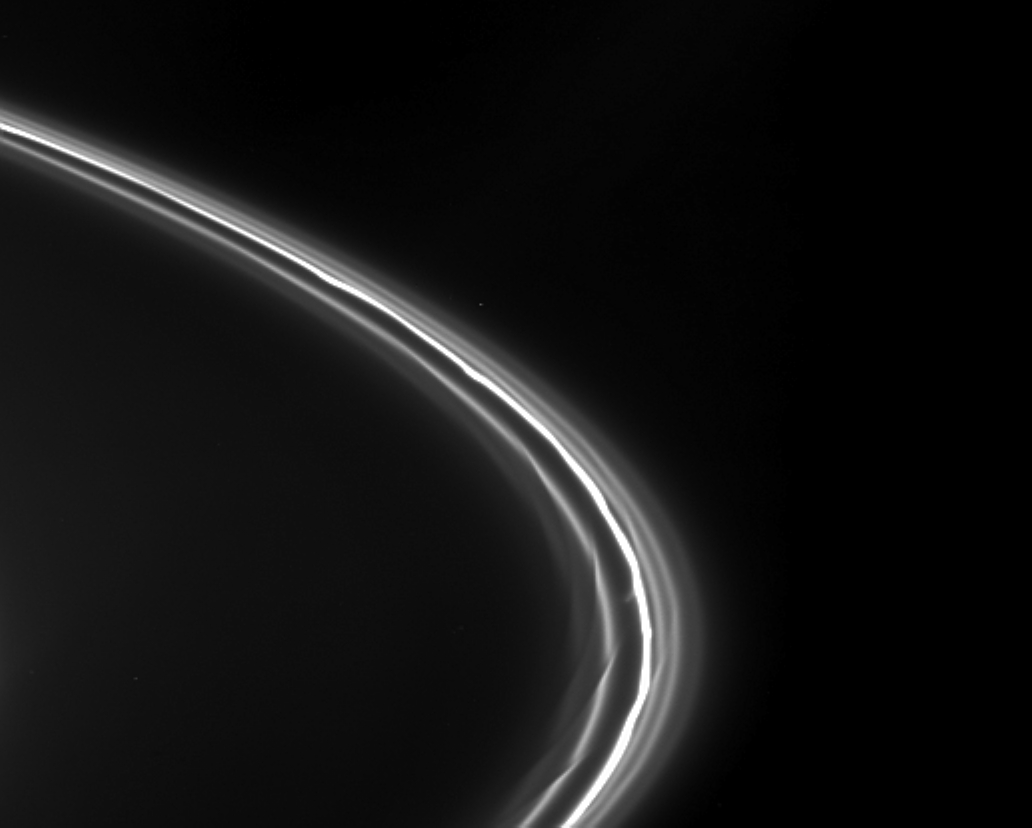

In the Moon’s Wake

Intriguing features resembling drapes and kinks are visible in this Cassini view of Saturn’s thin F ring. Several distinct ringlets are present, in addition to the bright, knotted core of the ring.

The obvious structure in the ring and its strands has been caused by Prometheus, the inner F ring shepherd moon that recently swept past this region. (Prometheus is about 10 degrees ahead of the F ring material in this image). These types of features were first seen in images taken just after Cassini entered into orbit around Saturn. The gravitational interaction of Prometheus (102 kilometers, or 63 miles across) on the ring pulls material out the ring once every orbit (every 14.7 hours) as the moon gets close to the ring and its strands.

The image was taken with the Cassini spacecraft narrow-angle camera on Jan. 19, 2005, at a distance of approximately 1.9 million kilometers (1.2 million miles) from Saturn through a filter sensitive to polarized visible light. Resolution in the original image was 11 kilometers (7 miles) per pixel. The image was contrast-enhanced and magnified by a factor of two to aid visibility.

The Cassini-Huygens mission is a cooperative project of NASA, the European Space Agency and the Italian Space Agency. The Jet Propulsion Laboratory, a division of the California Institute of Technology in Pasadena, manages the mission for NASA’s Science Mission Directorate, Washington, D.C. The Cassini orbiter and its two onboard cameras were designed, developed and assembled at JPL. The imaging team is based at the Space Science Institute, Boulder, Colo.

Credit: NASA/JPL/Space Science Institute